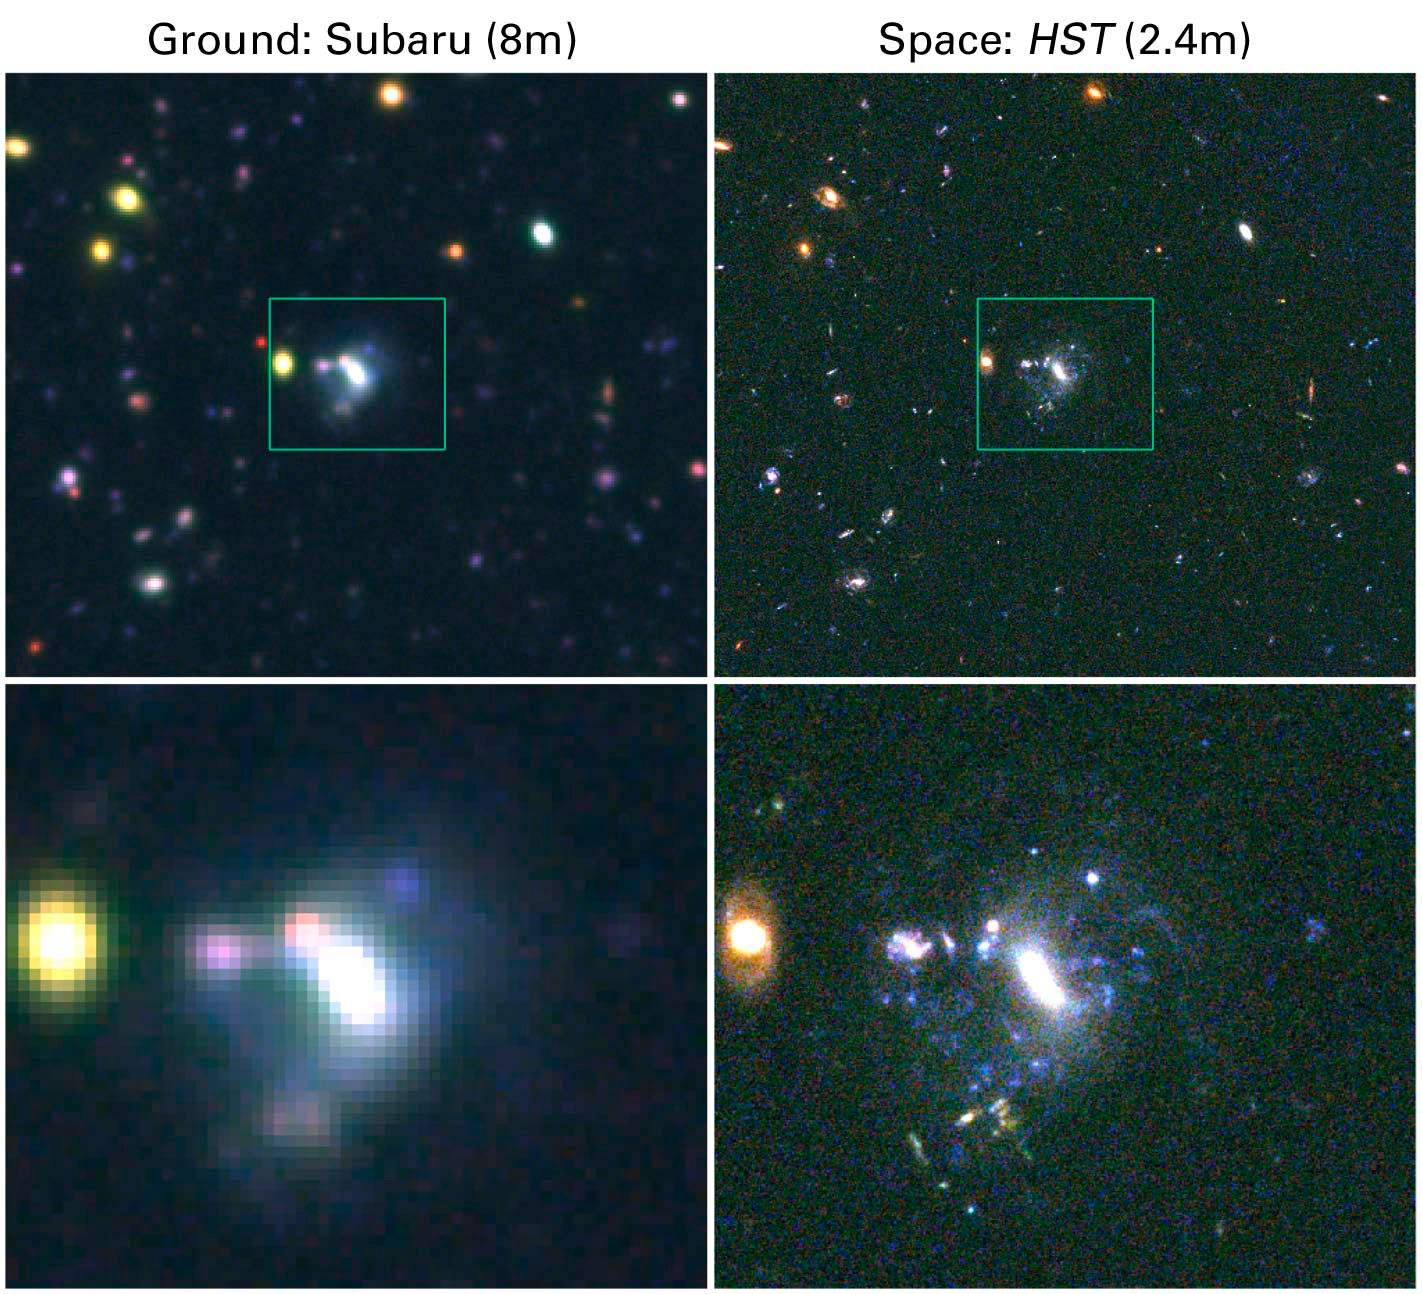

Comparison of Imaging from the Ground and Space

This picture shows a comparison of images of the same region of the sky obtained with the Hubble Space Telescope Advanced Camera for Surveys (right) and the Subaru 8 meter telescope's Supreme camera. The region is an area from the GOODS North field. Both images are color composites obtained by combining three monochromatic images taken through blue, visible and infrared filters.

The "seeing" of an astronomical object is a parameter that measures the sharpness of observations from the ground. The stability of the atmosphere is directly correlated with this parameter. The more stable the atmosphere, the smaller the "seeing," and hence, the sharper the image. The ground image of this region of the GOODS field was obtained during average atmospheric conditions for the Subaru telescope, with a seeing of roughly 0.8 arcseconds. A value of 0.8 arcseconds is typical of what an observer would find during most nights at this telescope. However, the "seeing" can get very good, as low as 0.4 arcseconds. Such nights, unfortunately, are very rare. For comparison, the theoretical "seeing" of the Advanced Camera for Surveys is about 0.08 arcseconds.

Credit: NASA, Mauro Giavalisco, Lexi Moustakas, Peter Capak, Len Cowie and the GOODS Team.